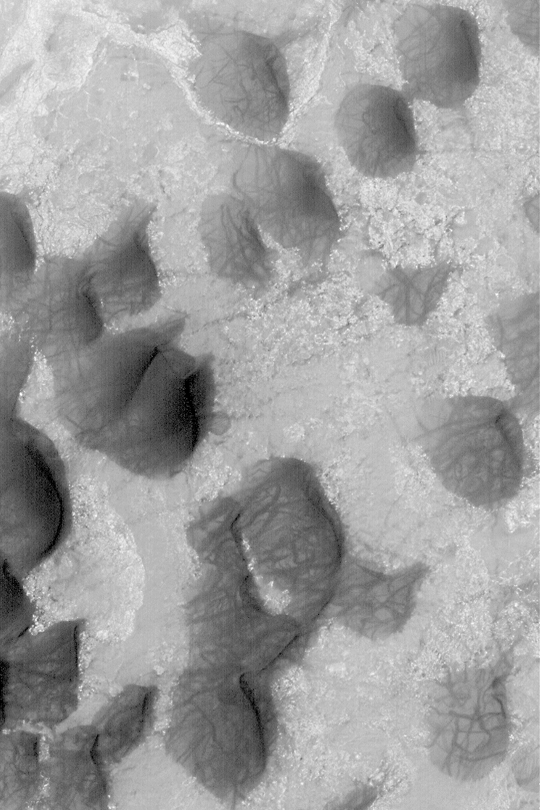

Dunes and Dust Devil Tracks

MGS MOC Release No. MOC2-352, 6 May 2003

March 6, 2003, is the first day of spring in the martian southern hemisphere. As spring progresses in the south, dust devils will begin to form and sweep up some of the veneer of bright dust that accumulated during the recent autumn and winter seasons.

This Mars Global Surveyor (MGS) Mars Orbiter Camera (MOC) image shows sand dunes in Wirtz Crater. The dark streaks that criss-cross each dune were probably formed by passing dust devils that disrupted or removed some of the thin layer of dust that coats the dunes. The picture covers an area about 3 km (1.9 mi) wide near 48.3°S, 25.4°W. Sunlight illuminates the scene from the upper left.

Credit: NASA/JPL/Malin Space Science Systems